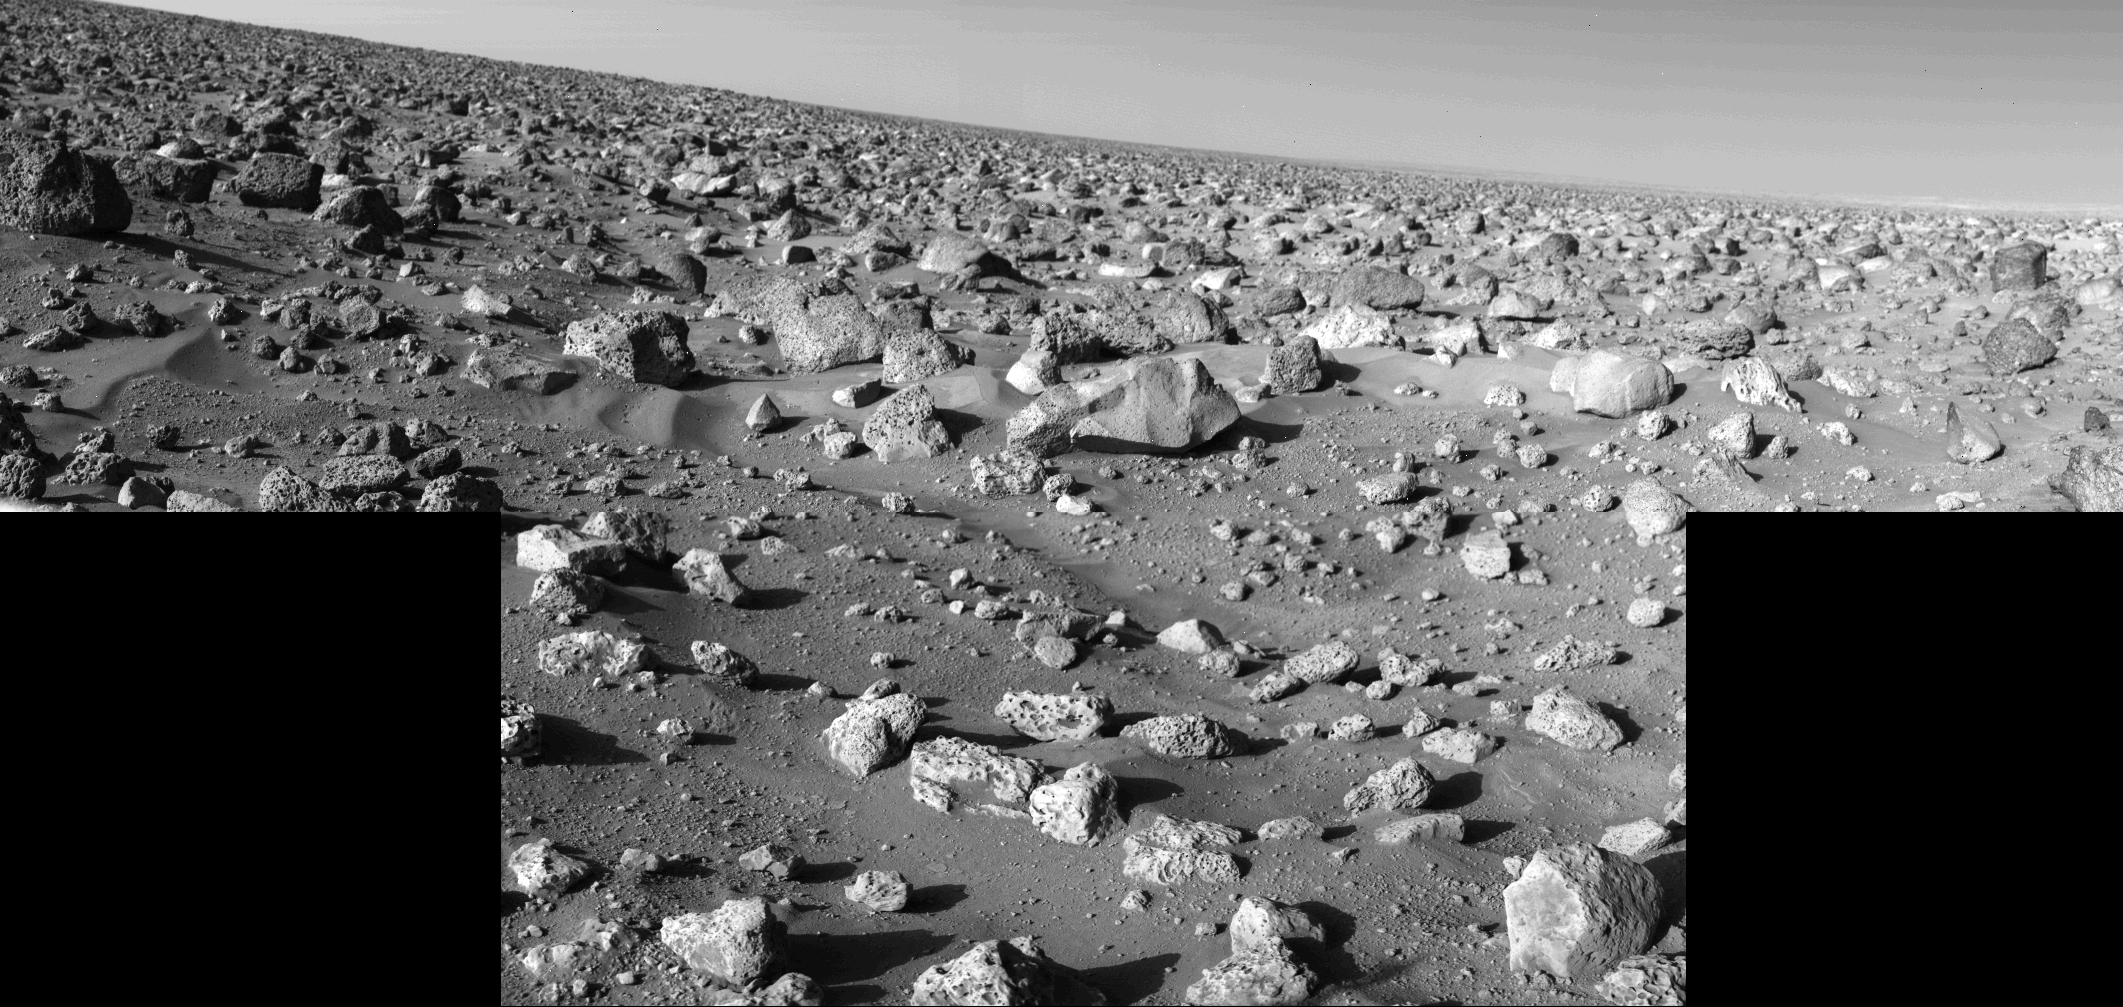

High-Resolution Mosaic – Mars Rocky Horizon

On a clear day on Mars, you can see tens of thousands of rocks. Two high-resolution scans by one of Viking 2’s cameras were mosaiced to create this scene looking northeast to the horizon some three kilometers (two miles) away. The rock in the lower right corner is 10 inches across. The largest rock near the center of the picture is about two feet long and one foot high. What appears to be a small channel winds from upper left to lower right. Slope of the horizon is due to the eight-degree tilt of landed spacecraft.

Credit: NASA/JPL